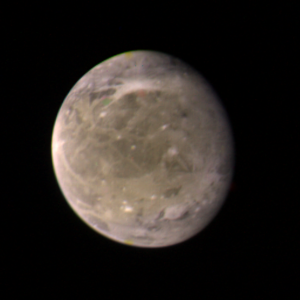

Ganymede at 3.4 million miles

This color picture of Ganymede, Jupiter’s largest satellite, was taken on the afternoon of March 2, 1979, by Voyager 1 from a distance of about 3.4 million kilometers (2.1 million miles). This photograph was assembled from three black-and-white pictures in the Image Processing Laboratory at JPL. This face of Ganymede is centered on the 260=B0 meridian. Ganymede is slightly larger than the planet Mercury but has a density almost three times less than Mercury. Therefore, Ganymede probably consists in large part of ice. At this resolution the surface shows light and dark markings interspersed with bright spots. The large darkish area near the center of the satellite is crossed by irregular light streaks somewhat similar to rays seen on the Moon. The bright patch in the southern hemisphere is reminiscent of some of the larger rayed craters on the Moon caused by meteorite impact. JPL manages and controls the Voyager project for NASA’s Office of Space Science.

Credit: NASA/JPL